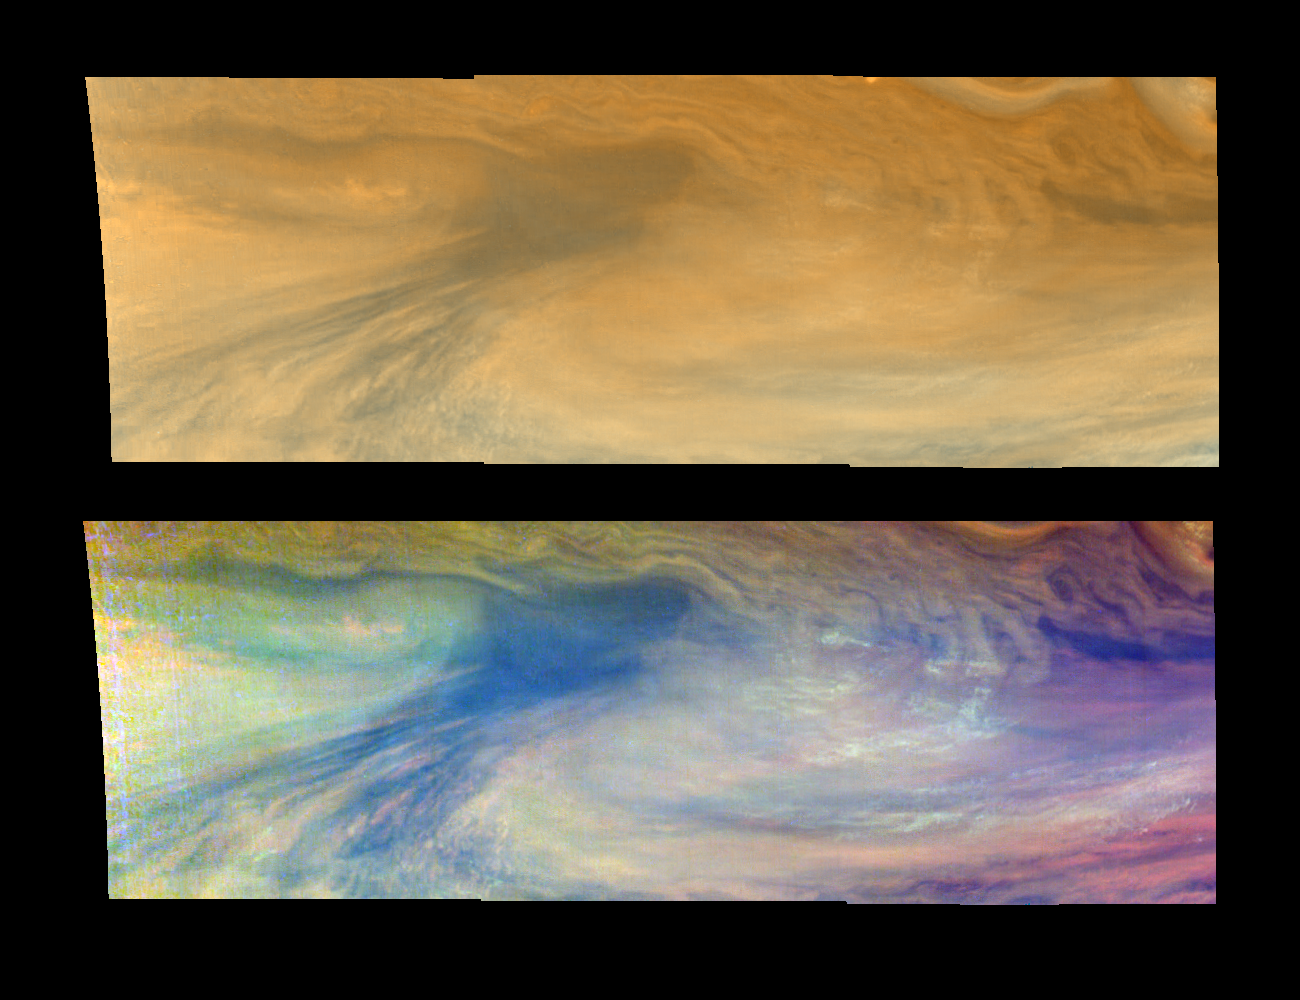

A Jovian Hotspot in True and False Colors (Time set 1)

True and false color views of an equatorial “hotspot” on Jupiter. These images cover an area 34,000 kilometers by 11,000 kilometers. The top mosaic combines the violet (410 nanometers or nm) and near-infrared continuum (756 nm) filter images to create an image similar to how Jupiter would appear to human eyes. Differences in coloration are due to the composition and abundances of trace chemicals in Jupiter’s atmosphere. The bottom mosaic uses Galileo’s three near-infrared wavelengths (756 nm, 727 nm, and 889 nm displayed in red, green, and blue) to show variations in cloud height and thickness. Bluish clouds are high and thin, reddish clouds are low, and white clouds are high and thick. The dark blue hotspot in the center is a hole in the deep cloud with an overlying thin haze. The light blue region to the left is covered by a very high haze layer. The multicolored region to the right has overlapping cloud layers of different heights. Galileo is the first spacecraft to distinguish cloud layers on Jupiter.

North is at the top. The mosaics cover latitudes 1 to 10 degrees and are centered at longitude 336 degrees West. The smallest resolved features are tens of kilometers in size. These images were taken on December 17, 1996, at a range of 1.5 million kilometers by the Solid State Imaging system aboard NASA’s Galileo spacecraft.

The Jet Propulsion Laboratory, Pasadena, CA manages the mission for NASA’s Office of Space Science, Washington, DC.

Credit: NASA/JPL-Caltech